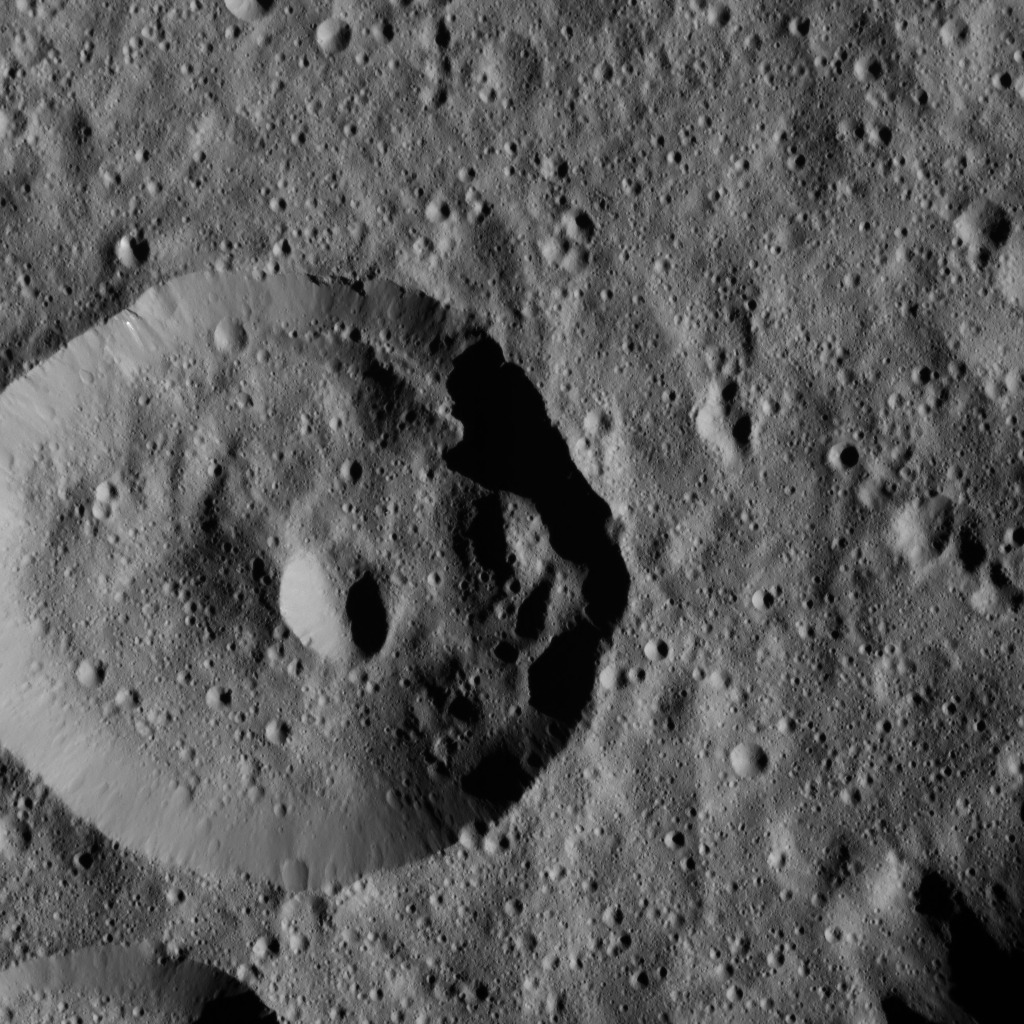

Dawn LAMO Image 25

This image, taken by the framing camera aboard NASA’s Dawn spacecraft, shows a densely cratered region within Meanderi Crater on Ceres. Elongated craters in the wall of the largest impact feature are likely the result of material slumping down the crater walls. Mounds of material on the crater’s right side provide additional evidence of slumping, also called mass wasting.

Meanderi is named for the Ngaing goddess (New Guinea) of taro, sugar cane and other foods.

The image is centered at approximately 39.5 degrees south latitude, 197 degrees east longitude. Dawn captured the scene on Jan. 6, 2016, from its low-altitude mapping orbit (LAMO), at an altitude of 231 miles (371 kilometers) above Ceres. The image resolution is 112 feet (34 meters) per pixel.

Dawn’s mission is managed by JPL for NASA’s Science Mission Directorate in Washington. Dawn is a project of the directorate’s Discovery Program, managed by NASA’s Marshall Space Flight Center in Huntsville, Alabama. UCLA is responsible for overall Dawn mission science. Orbital ATK, Inc., in Dulles, Virginia, designed and built the spacecraft. The German Aerospace Center, the Max Planck Institute for Solar System Research, the Italian Space Agency and the Italian National Astrophysical Institute are international partners on the mission team.

Credit: NASA/JPL-Caltech/UCLA/MPS/DLR/IDA